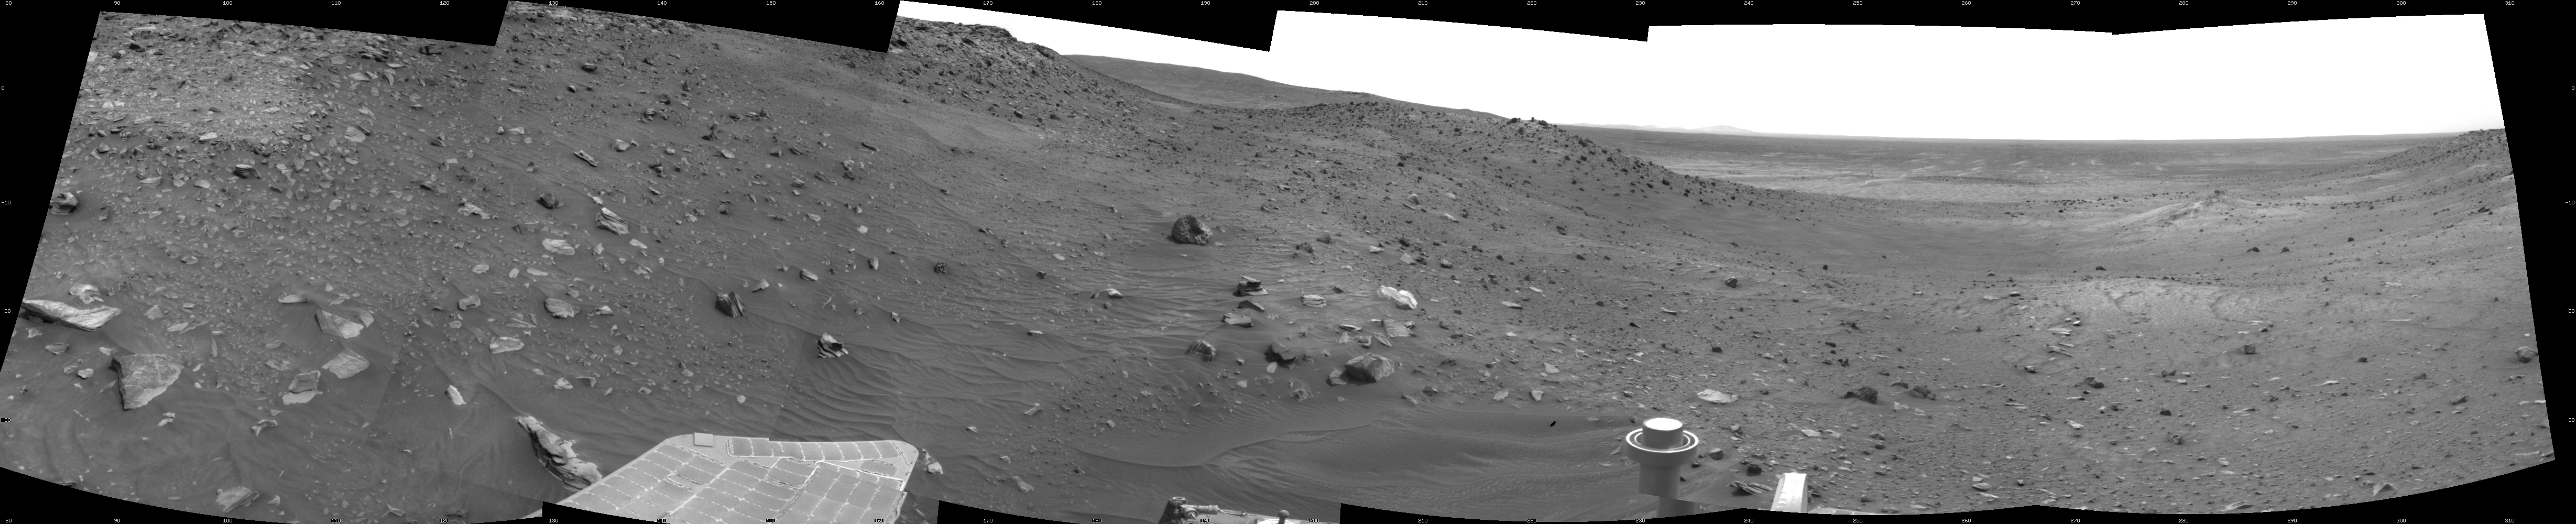

View Ahead After Spirit’s Sol 1861 Drive

NASA’s Mars Exploration Rover Spirit used its navigation camera to take the images combined into this 210-degree view of the rover’s surroundings during the 1,861st to 1,863rd Martian days, or sols, of Spirit’s surface mission (March 28 to 30, 2009).

The center of the scene is toward the south-southwest. East is on the left. West-northwest is on the right.

The rover had driven 22.7 meters (74 feet) southwestward on Sol 1861 before beginning to take the frames in this view. The drive brought Spirit past the northwestern corner of Home Plate.

In this view, the western edge of Home Plate is on the portion of the horizon farthest to the left. A mound in middle distance near the center of the view is called “Tsiolkovsky” and is about 40 meters (about 130 feet) from the rover’s position.

This view is presented as a cylindrical projection with geometric seam correction.

Credit: NASA/JPL-Caltech